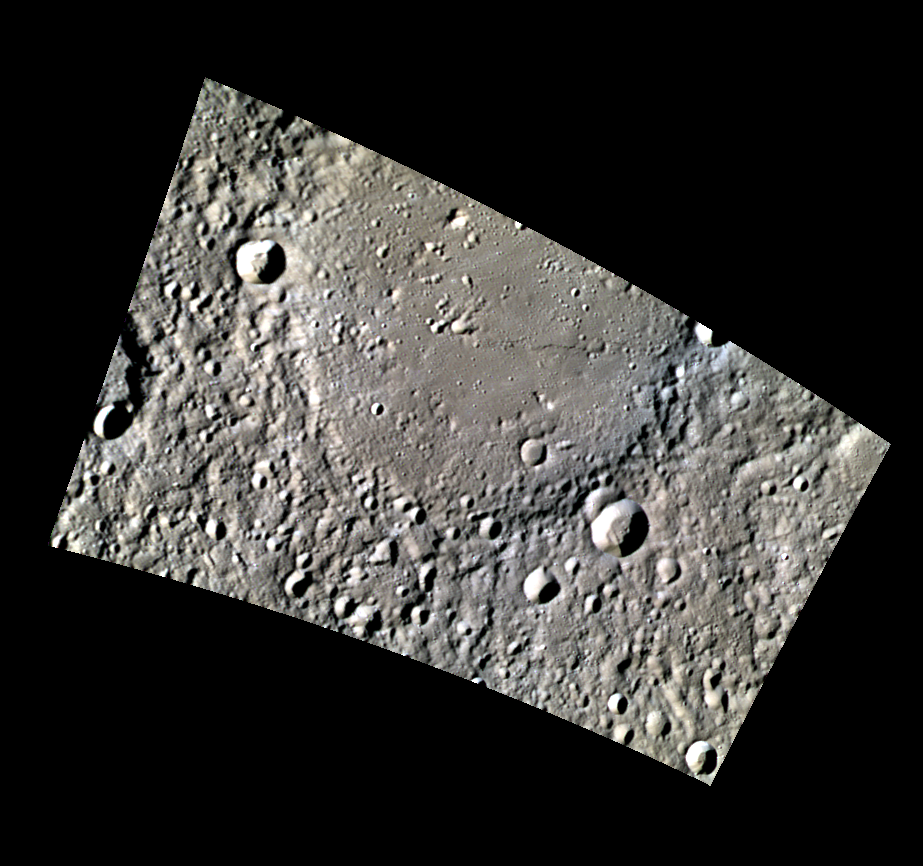

Botticelli in Low-Phase Color

Today’s featured image highlights the first set of color images from a new imaging campaign: minimum-phase-angle color. Near the north polar region, the incidence angle (measured from the vertical) is always high because the Sun is low on the horizon. The minimum-phase-angle color campaign acquires images from as close to the direction of solar illumination as possible, which minimizes the phase angle and thus the shadows in a given area. Images are acquired through five of the WAC’s narrow-band color filters, for regions north of 60° N, at an average resolution of 500 meters/pixel.

With this imaging campaign, the MESSENGER team will be searching for spectral differences among Mercury’s northern smooth plains and the ejecta of craters that could indicate compositional differences. In today’s image you can see a portion of Botticelli crater, which does not appear to have a strong color contrast from its surroundings.

Date acquired: March 21, 2013
Image Mission Elapsed Time (MET): 6148727, 6148718, and 6148724
Image ID: 3731063, 3731060, 3731062
Instrument: Wide Angle Camera (WAC) of the Mercury Dual Imaging System (MDIS)
WAC filters: 9, 7, 6 (996, 748, 433 nanometers) in red, green, and blue
Center Latitude: 62.14°
Center Longitude: 248.1° E
Resolution: 316 meters/pixel
Scale: Botticelli crater is approximately 120 km (75 mi.) across
Incidence Angle: 77.3°
Emission Angle: 49.2°
Phase Angle: 28.0°
North is up in this image.

The MESSENGER spacecraft is the first ever to orbit the planet Mercury, and the spacecraft’s seven scientific instruments and radio science investigation are unraveling the history and evolution of the Solar System’s innermost planet. MESSENGER acquired over 150,000 images and extensive other data sets. MESSENGER is capable of continuing orbital operations until early 2015.

For information regarding the use of images, see the MESSENGER image use policy.

Credit: NASA/Johns Hopkins University Applied Physics Laboratory/Carnegie Institution of Washington